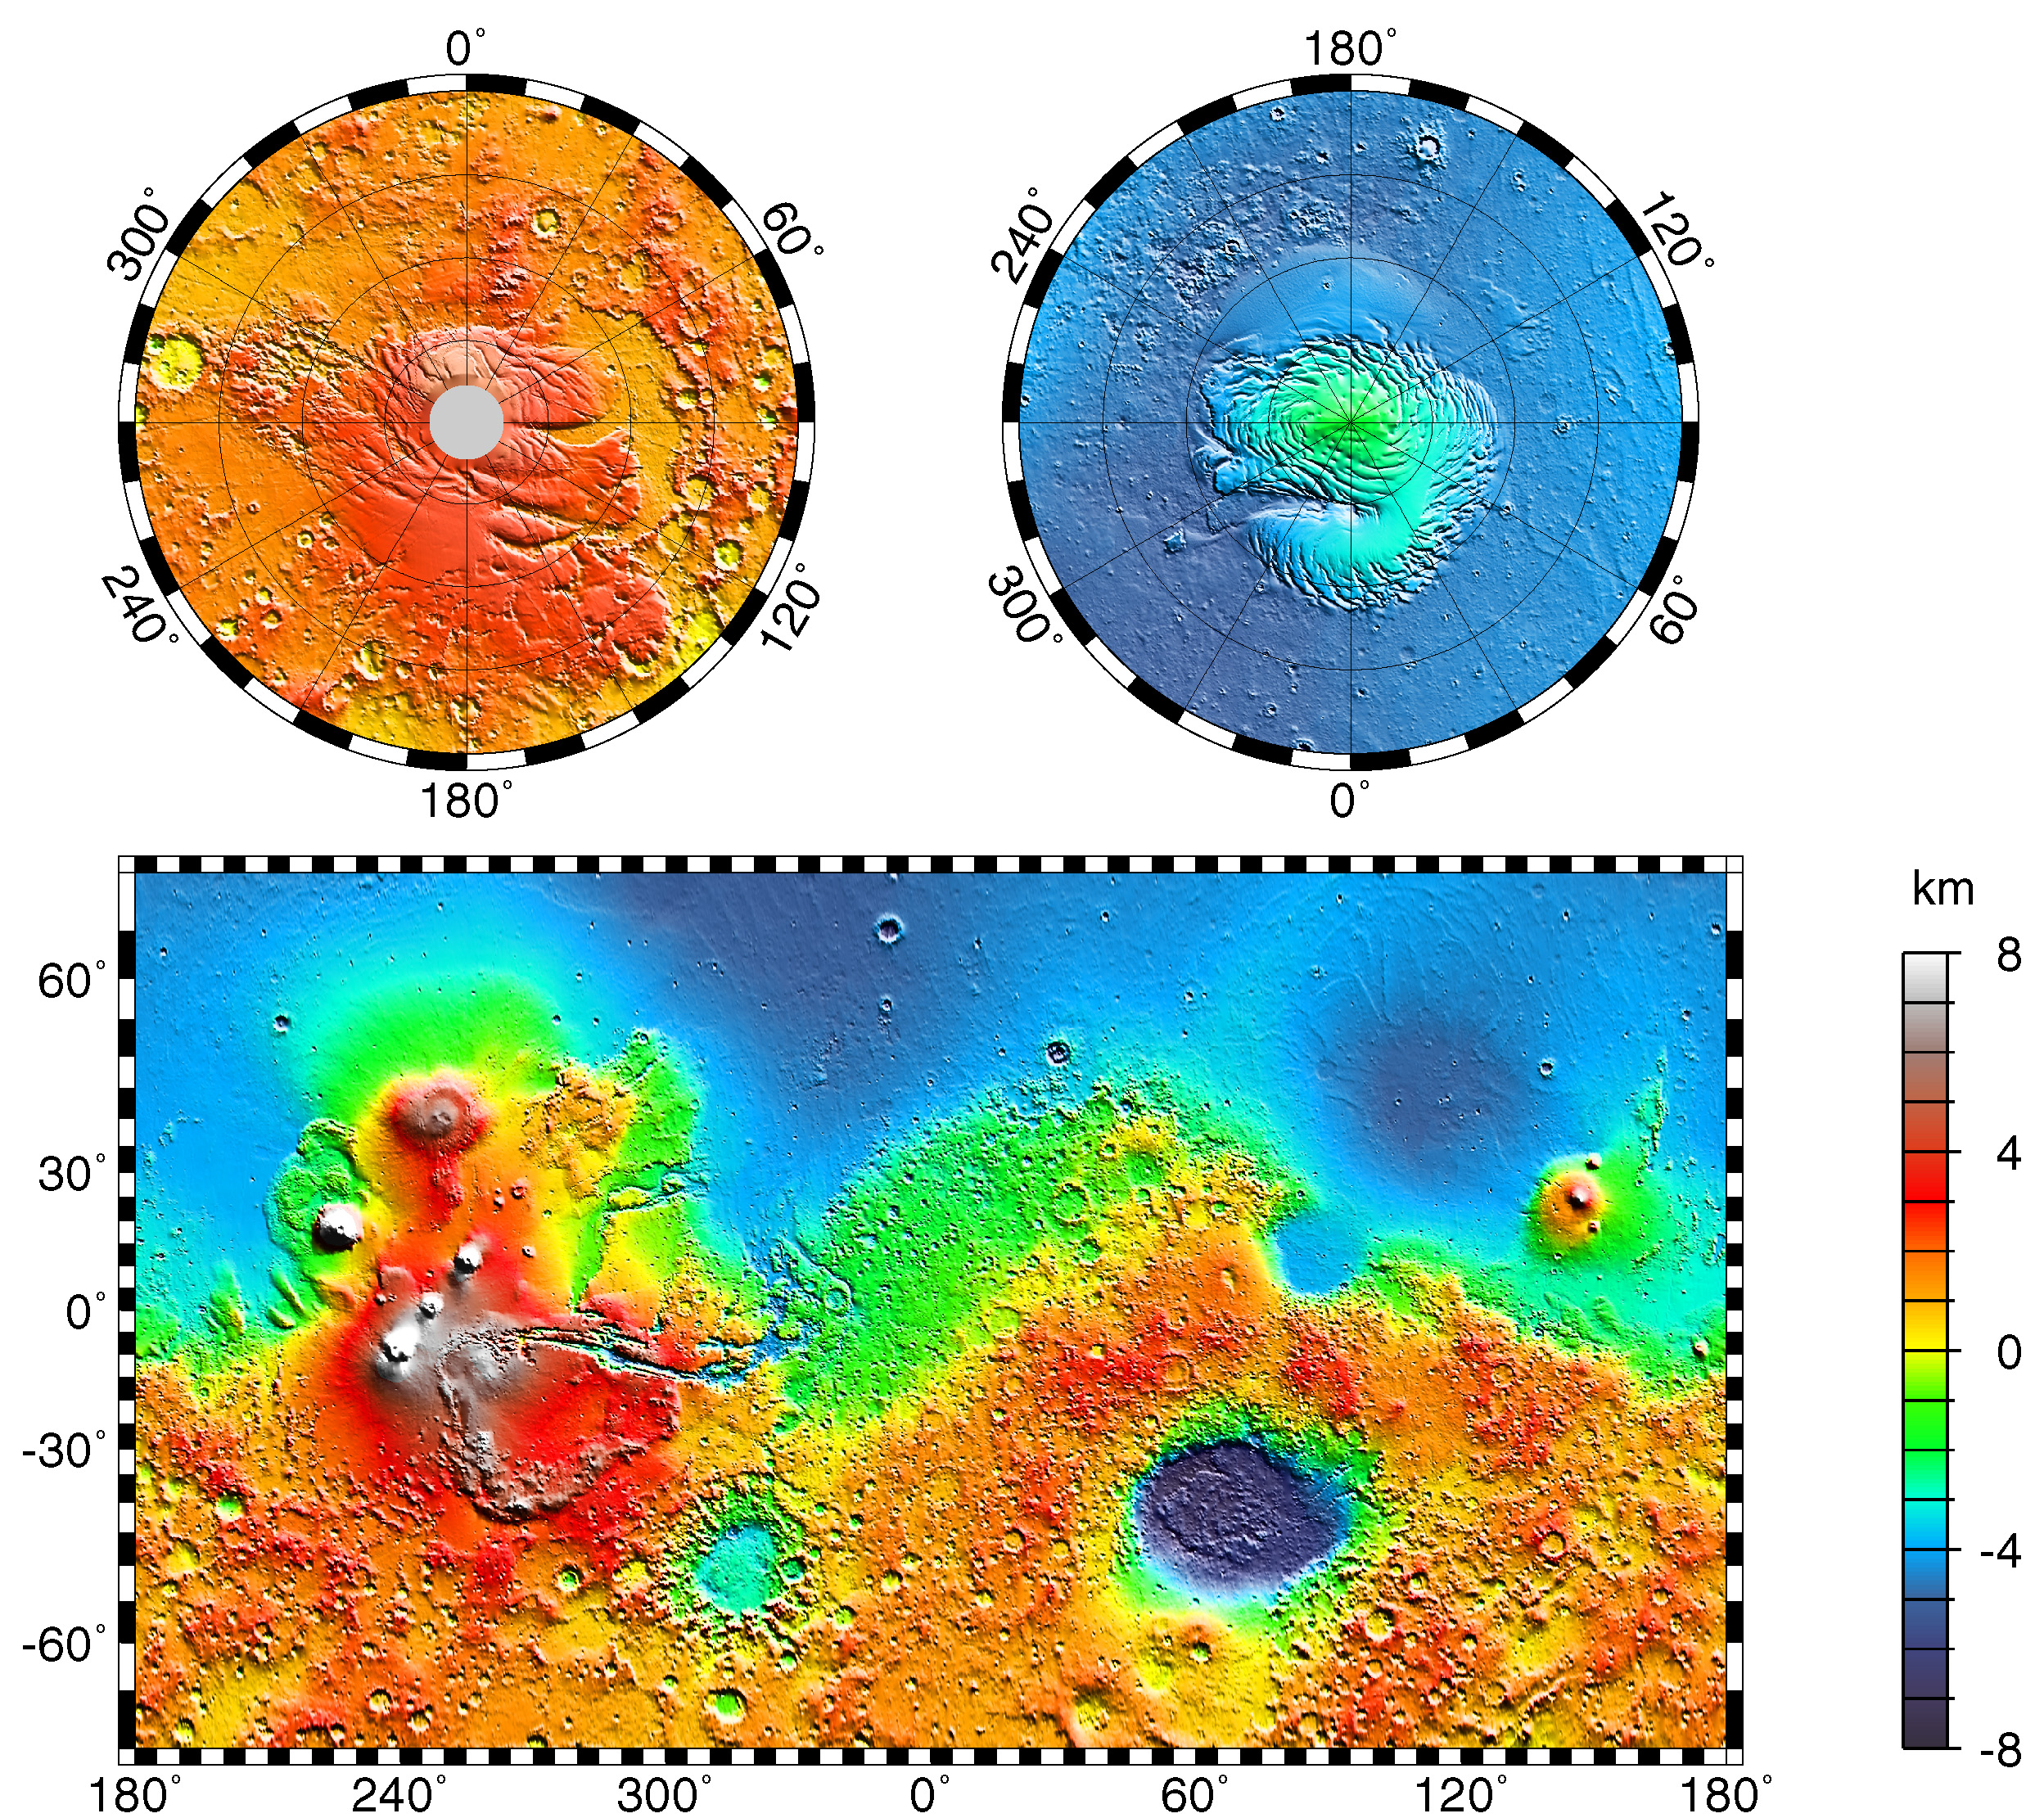

Maps of Mars Global Topography

Maps of Mars’ global topography. The projections are Mercator to 70° latitude and stereographic at the poles with the south pole at left and north pole at right. Note the elevation difference between the northern and southern hemispheres. The Tharsis volcano-tectonic province is centered near the equator in the longitude range 220° E to 300° E and contains the vast east-west trending Valles Marineris canyon system and several major volcanic shields including Olympus Mons (18° N, 225° E), Alba Patera (42° N, 252° E), Ascraeus Mons (12° N, 248° E), Pavonis Mons (0°, 247° E), and Arsia Mons (9° S, 239° E). Regions and structures discussed in the text include Solis Planum (25° S, 270° E), Lunae Planum (10° N, 290° E), and Claritas Fossae (30° S, 255° E). Major impact basins include Hellas (45° S, 70° E), Argyre (50° S, 320° E), Isidis (12° N, 88° E), and Utopia (45° N, 110° E). This analysis uses an areocentric coordinate convention with east longitude positive.

Credit: NASA/JPL/GSFC